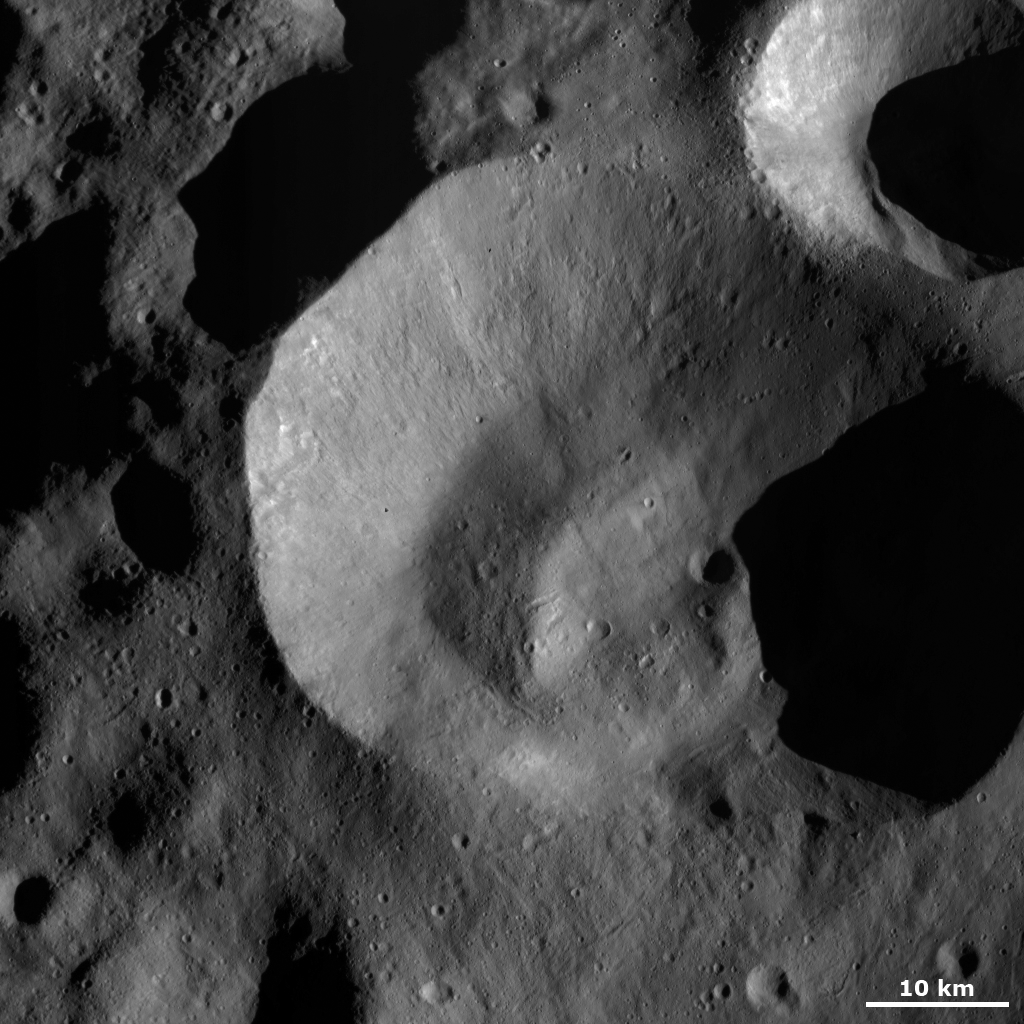

Impact Crater with Unusual Rim

This Dawn FC (framing camera) image shows Caparronia crater, after which Caparronia quadrangle is named. Caparronia crater has an unusually shaped, irregular rim that is sharp and fresh in some areas and more rounded and degraded in others. The floor of Caparronia crater is also unusual because it has an undulating topography and one large linear mound, which runs roughly vertically in this image. There are many smaller, younger craters superposed onto Caparronia and one reasonably large, fresher crater cuts across the top rim. Also, many linear grooves surround Caparronia crater.

This image is located in Vesta’s Caparronia quadrangle and the center of the image is 38.0 degrees north latitude, 166.7 degrees east longitude. NASA’s Dawn spacecraft obtained this image with its framing camera on Oct. 23, 2011. This image was taken through the camera’s clear filter. The distance to the surface of Vesta is 700 kilometers (435 miles) and the image has a resolution of about 70 meters (230 feet) per pixel. This image was acquired during the HAMO (high-altitude mapping orbit) phase of the mission.

The Dawn mission to Vesta and Ceres is managed by NASA’s Jet Propulsion Laboratory, a division of the California Institute of Technology in Pasadena, for NASA’s Science Mission Directorate, Washington. UCLA is responsible for overall Dawn mission science. The Dawn framing cameras have been developed and built under the leadership of the Max Planck Institute for Solar System Research, Katlenburg-Lindau, Germany, with significant contributions by DLR German Aerospace Center, Institute of Planetary Research, Berlin, and in coordination with the Institute of Computer and Communication Network Engineering, Braunschweig. The framing camera project is funded by the Max Planck Society, DLR, and NASA/JPL.

Credit: NASA/JPL-Caltech/UCLA/MPS/DLR/IDA